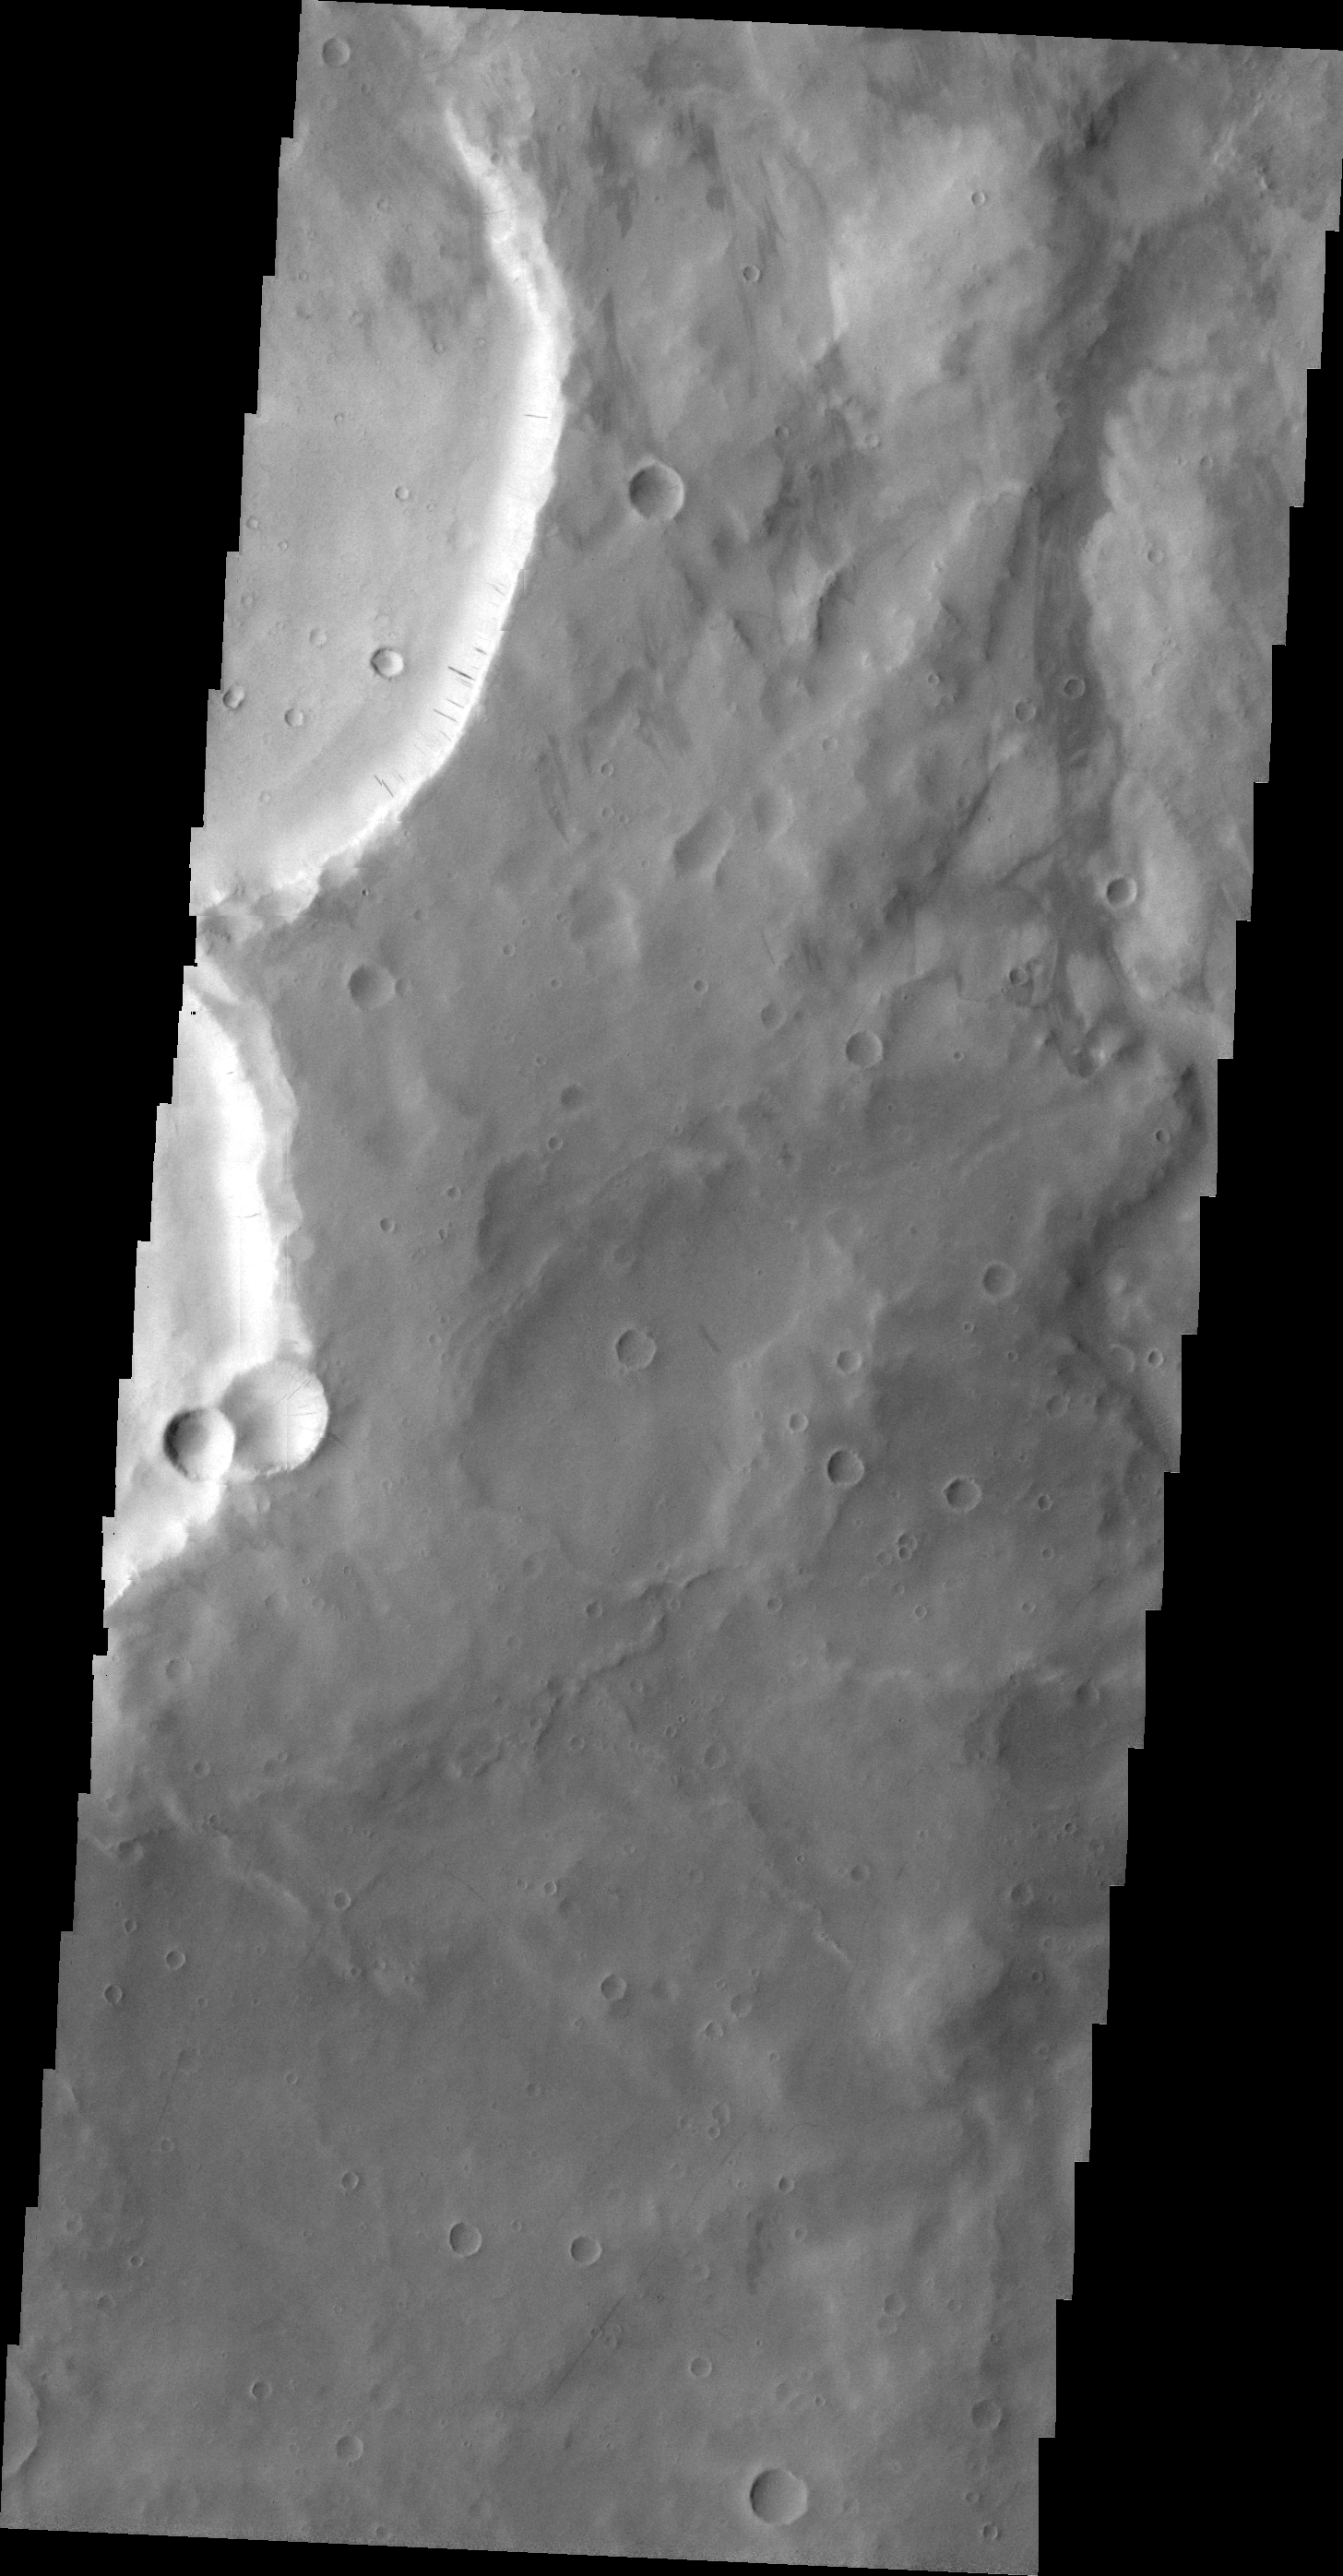

Dark Slope Streaks

The dark slope streaks in this VIS image are located on the rim of an unnamed crater east of Schiaparelli Crater.

Image information: VIS instrument. Latitude -0.8N, Longitude 24.9E. 21 meter/pixel resolution.

Please see the THEMIS Data Citation Note for details on crediting THEMIS images.

Note: this THEMIS visual image has not been radiometrically nor geometrically calibrated for this preliminary release. An empirical correction has been performed to remove instrumental effects. A linear shift has been applied in the cross-track and down-track direction to approximate spacecraft and planetary motion. Fully calibrated and geometrically projected images will be released through the Planetary Data System in accordance with Project policies at a later time.

NASA’s Jet Propulsion Laboratory manages the 2001 Mars Odyssey mission for NASA’s Office of Space Science, Washington, D.C. The Thermal Emission Imaging System (THEMIS) was developed by Arizona State University, Tempe, in collaboration with Raytheon Santa Barbara Remote Sensing. The THEMIS investigation is led by Dr. Philip Christensen at Arizona State University. Lockheed Martin Astronautics, Denver, is the prime contractor for the Odyssey project, and developed and built the orbiter. Mission operations are conducted jointly from Lockheed Martin and from JPL, a division of the California Institute of Technology in Pasadena.

Credit: NASA/JPL/ASU